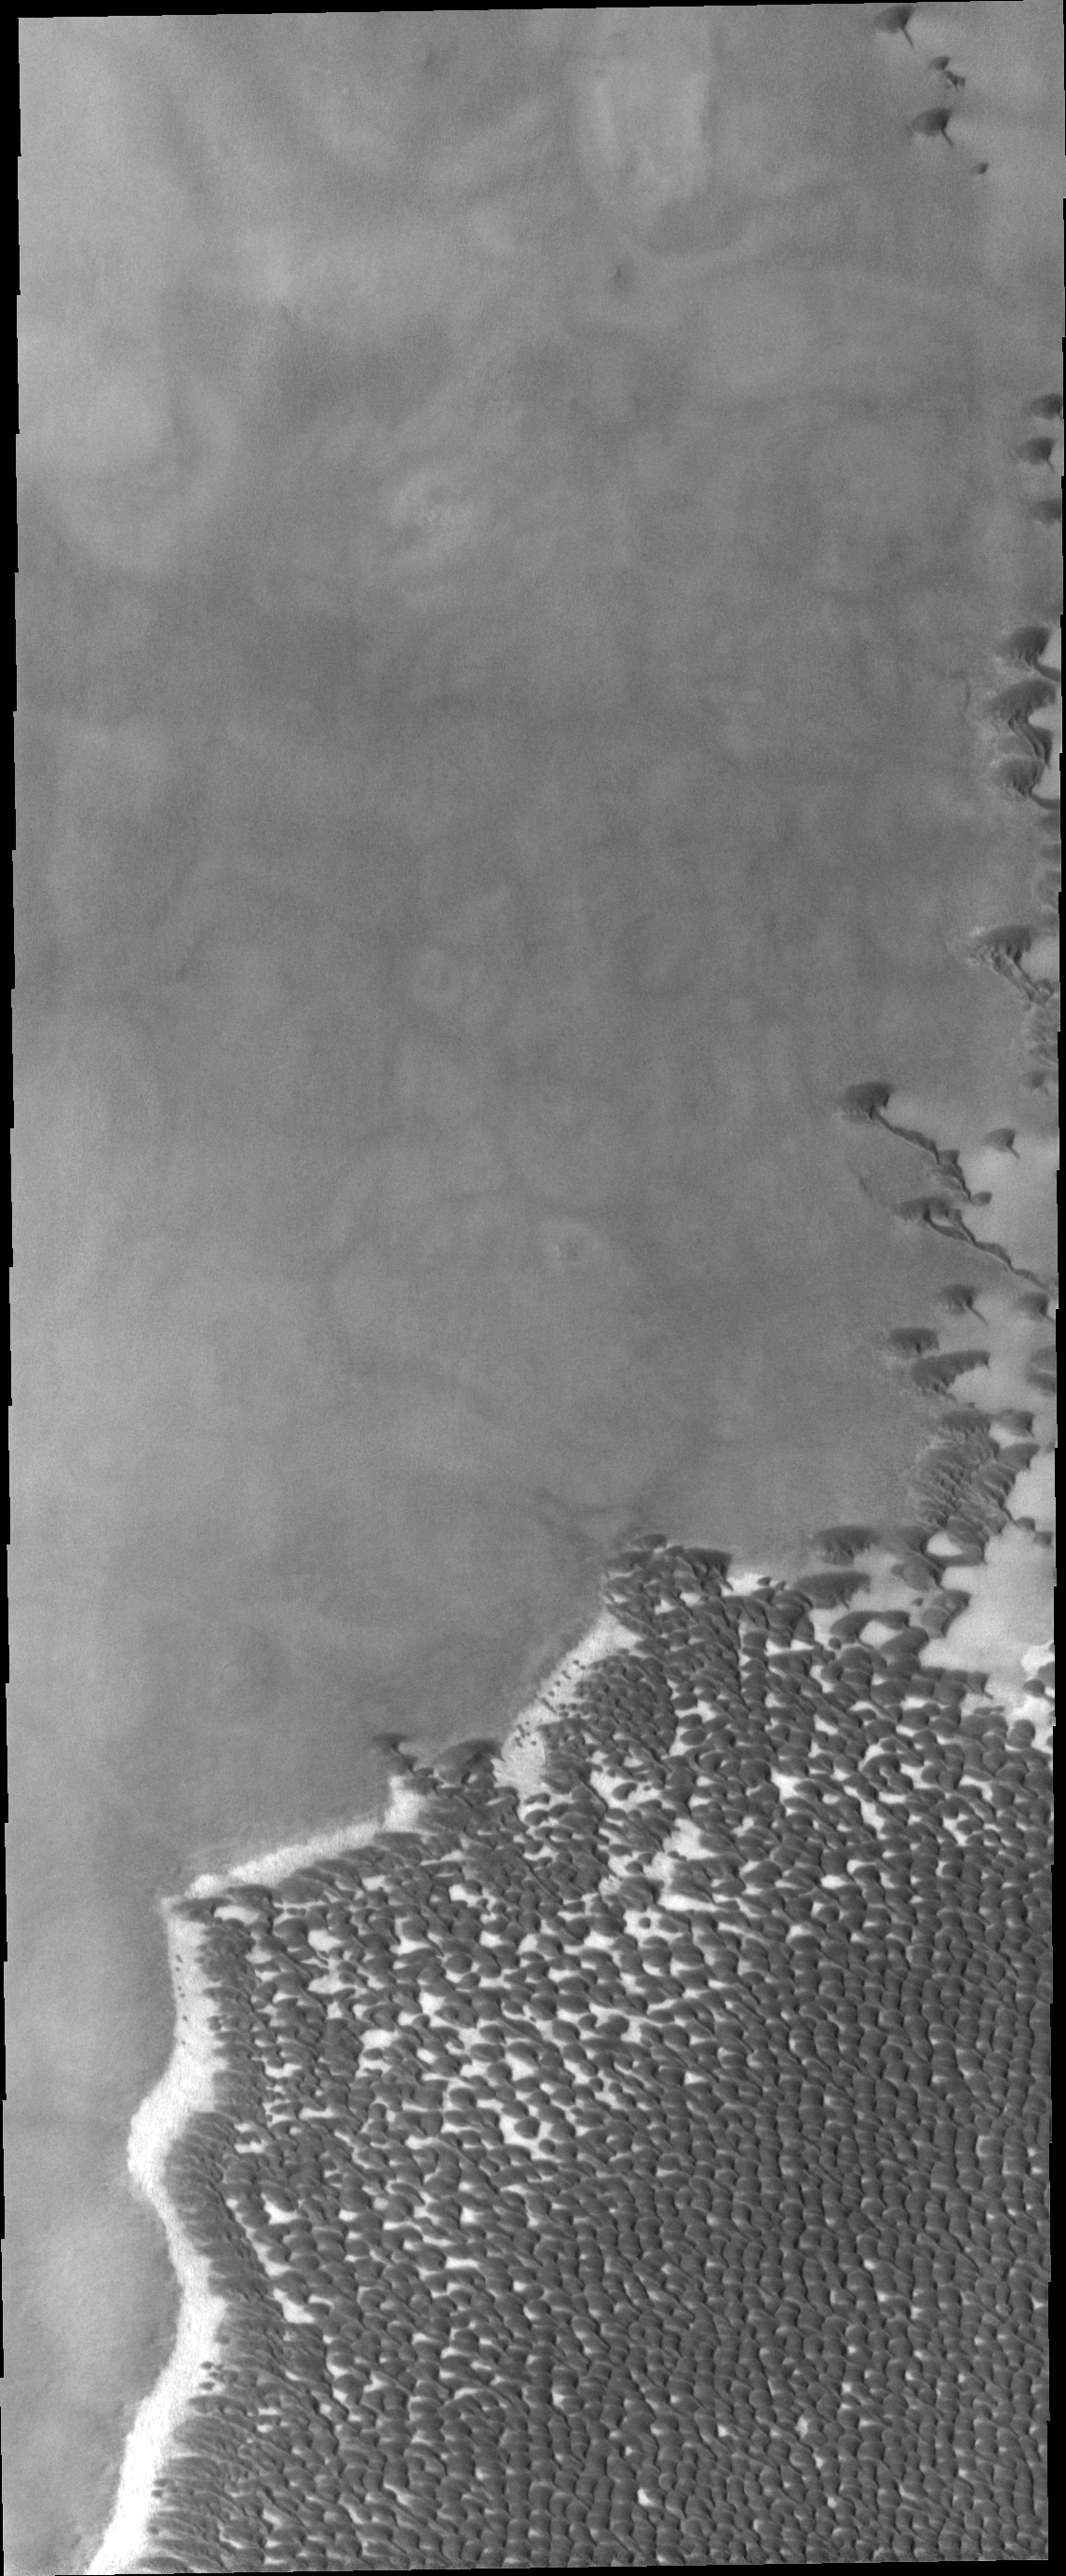

Polar Dunes

This VIS image shows a small portion of the enormous sea of dunes located in and around the north polar cap.

Image information: VIS instrument. Latitude 76.5N, Longitude 295.6E. 19 meter/pixel resolution.

Please see the THEMIS Data Citation Note for details on crediting THEMIS images.

Note: this THEMIS visual image has not been radiometrically nor geometrically calibrated for this preliminary release. An empirical correction has been performed to remove instrumental effects. A linear shift has been applied in the cross-track and down-track direction to approximate spacecraft and planetary motion. Fully calibrated and geometrically projected images will be released through the Planetary Data System in accordance with Project policies at a later time.

NASA’s Jet Propulsion Laboratory manages the 2001 Mars Odyssey mission for NASA’s Office of Space Science, Washington, D.C. The Thermal Emission Imaging System (THEMIS) was developed by Arizona State University, Tempe, in collaboration with Raytheon Santa Barbara Remote Sensing. The THEMIS investigation is led by Dr. Philip Christensen at Arizona State University. Lockheed Martin Astronautics, Denver, is the prime contractor for the Odyssey project, and developed and built the orbiter. Mission operations are conducted jointly from Lockheed Martin and from JPL, a division of the California Institute of Technology in Pasadena.

Credit: NASA/JPL/ASU